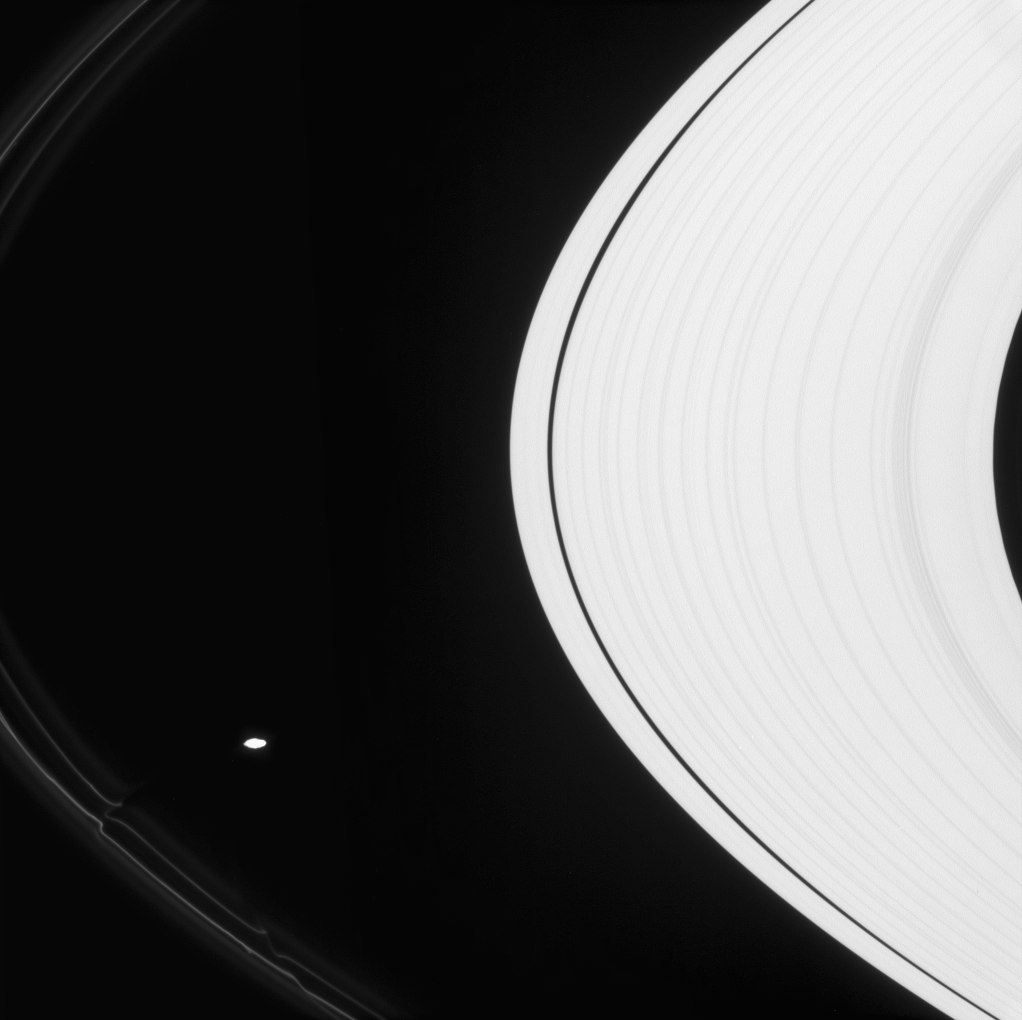

The Ringsmith

Prometheus tugs icy particles from the F ring into fanciful shapes like ropes of glowing neon.

Although Prometheus (86 kilometers, or 53 miles across) is overexposed here, the moon’s irregular outline is quite easy to see.

This view looks toward the sunlit side of the rings from about 7 degrees below the ringplane. The image was taken in visible light with the Cassini spacecraft narrow-angle camera on April 22, 2008. The view was obtained at a distance of approximately 1 million kilometers (652,000 miles) from Saturn. Image scale is 6 kilometers (4 miles) per pixel.

The Cassini-Huygens mission is a cooperative project of NASA, the European Space Agency and the Italian Space Agency. The Jet Propulsion Laboratory, a division of the California Institute of Technology in Pasadena, manages the mission for NASA’s Science Mission Directorate, Washington, D.C. The Cassini orbiter and its two onboard cameras were designed, developed and assembled at JPL. The imaging operations center is based at the Space Science Institute in Boulder, Colo.

Credit: NASA/JPL/Space Science Institute